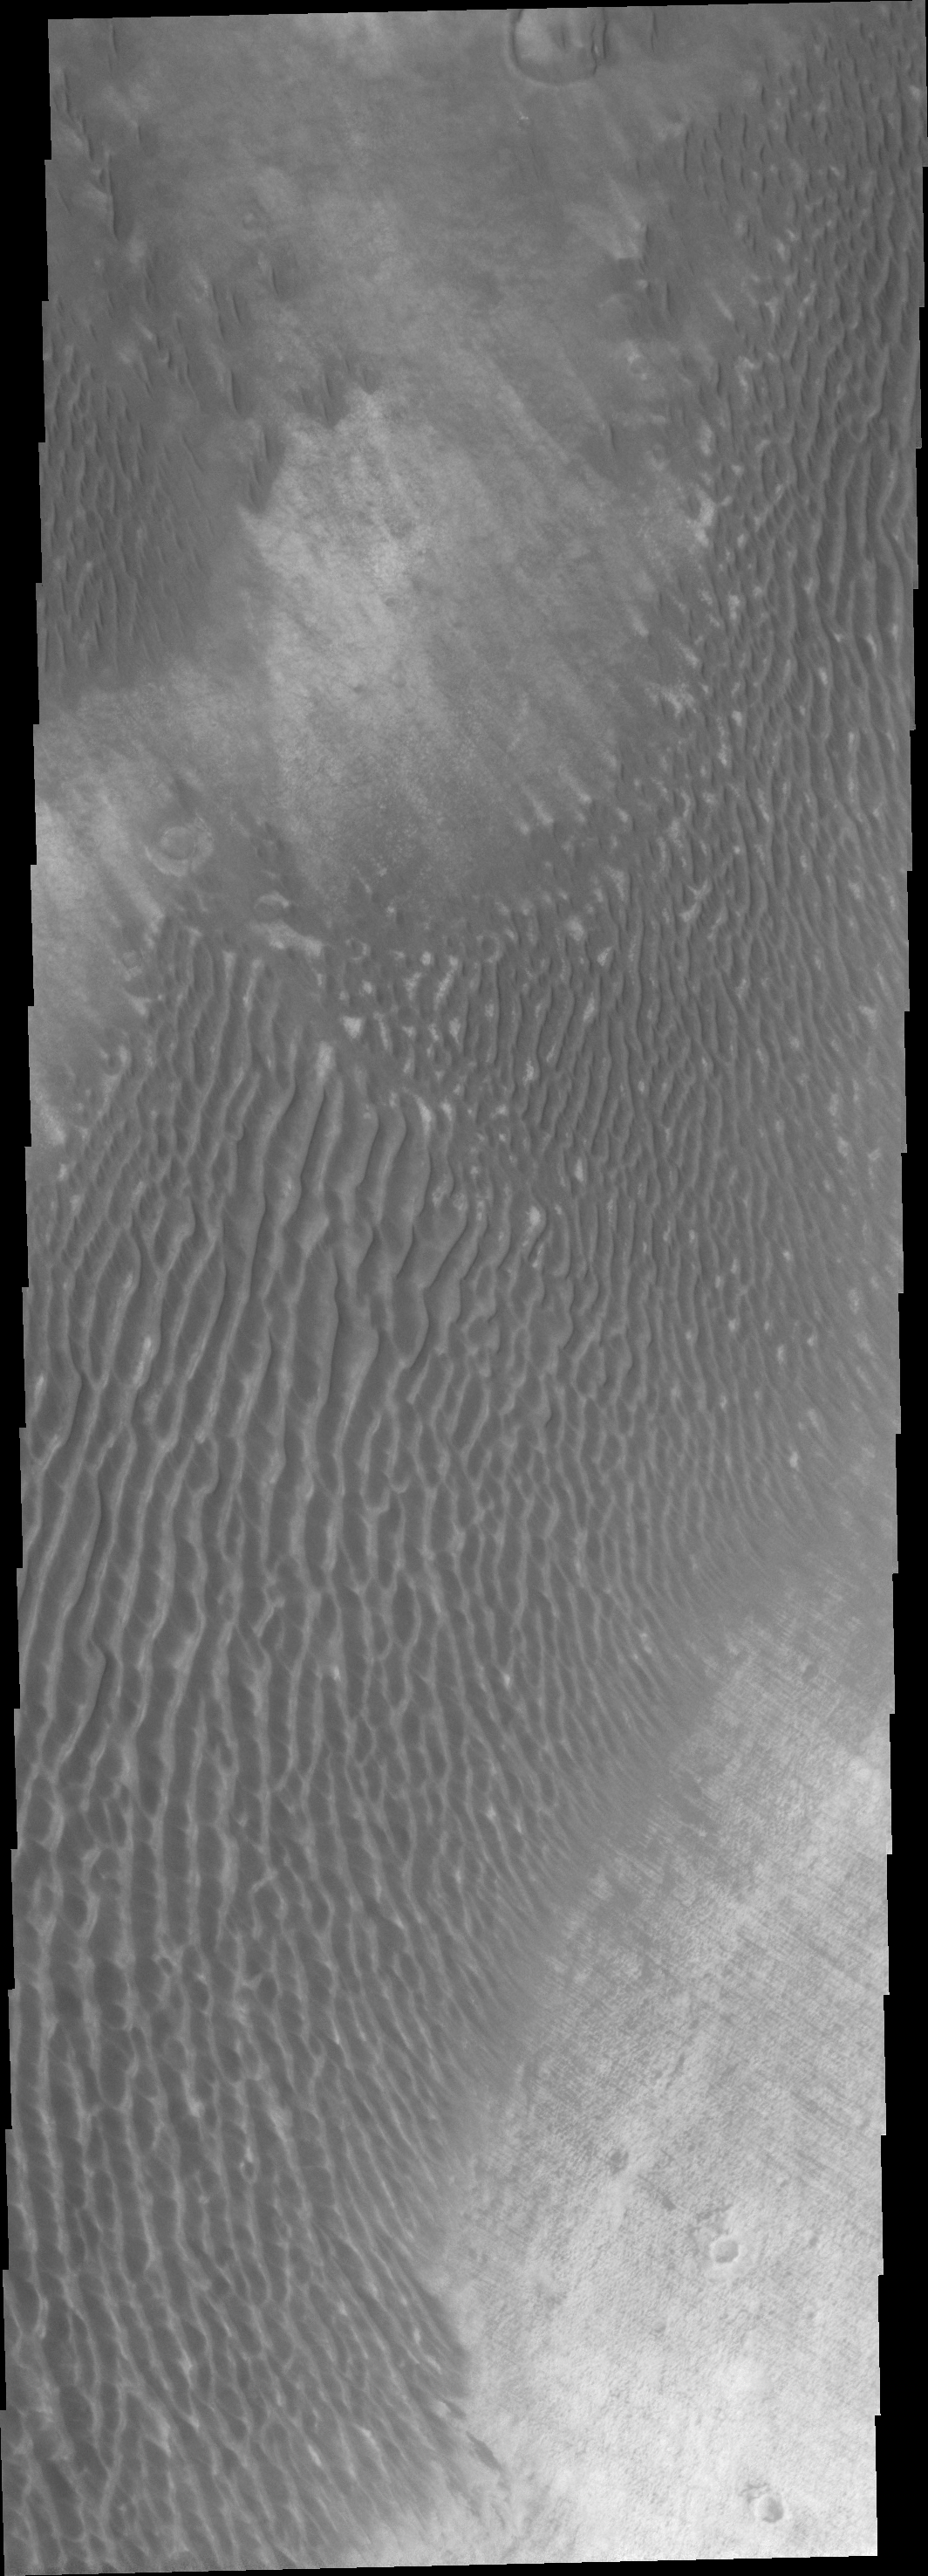

Dunes in Terra Cimmeri

This unnamed channel flows northward in Margaritifer Terra.

Credit: NASA/JPL/ASU